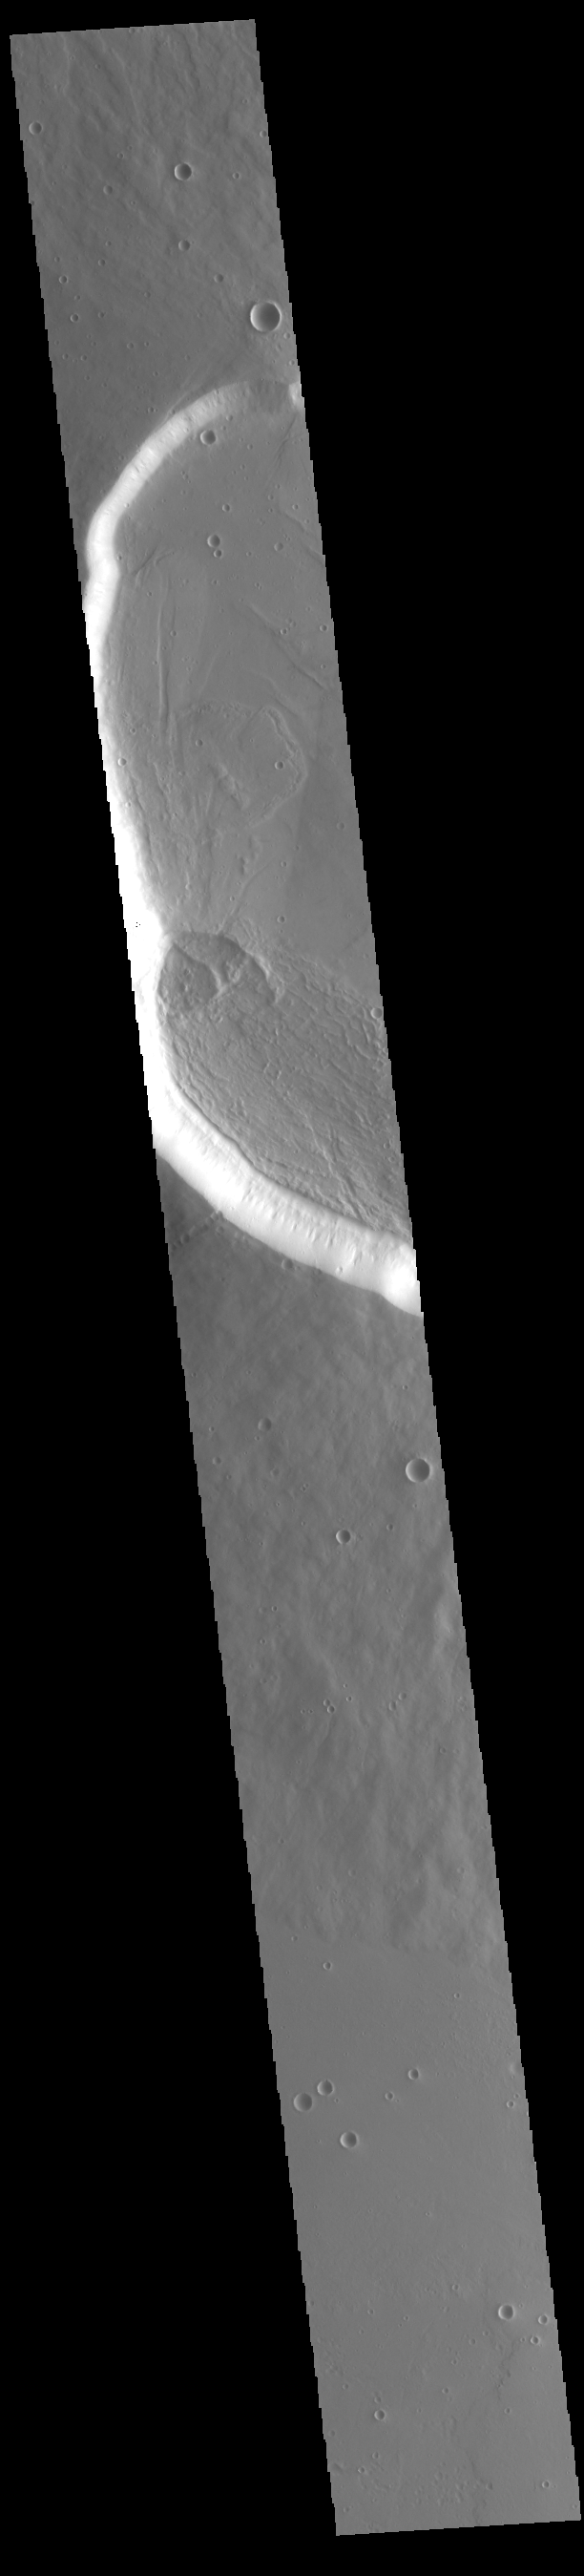

Uranius Mons

Today’s VIS image shows the western side of the summit caldera on the volcano called Uranius Mons. Uranius Mons is 4.8 kilometers (3 miles) high with shallow slopes. The surrounding volcanic plains are younger than the volcano itself and originated at other volcanic centers in the Tharsis region.

Credit: NASA/JPL-Caltech/ASU